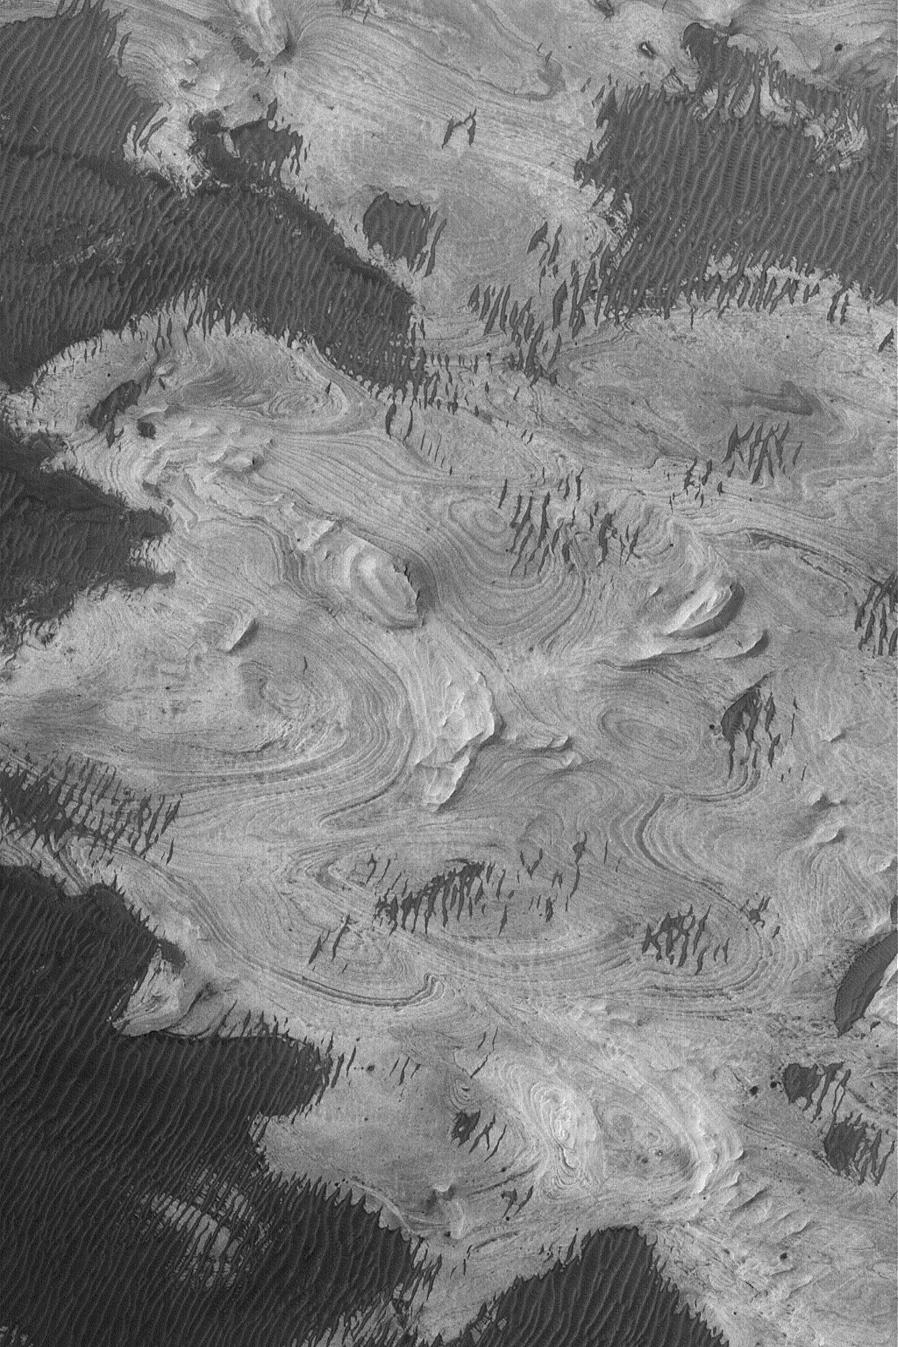

Layered Rocks In Melas

20 June 2004
This Mars Global Surveyor (MGS) Mars Orbiter Camera (MOC), image shows exposures of finely-bedded sedimentary rocks in western Melas Chasma, part of the vast Valles Marineris trough system. Rocks similar to these occur in neighboring west Candor Chasma, as well. The picture is located near 9.1°S, 74.5°W, and covers an area about 3 km (1.9 mi) wide. The scene is illuminated by sunlight from the left/upper left.

Credit: NASA/JPL/Malin Space Science Systems